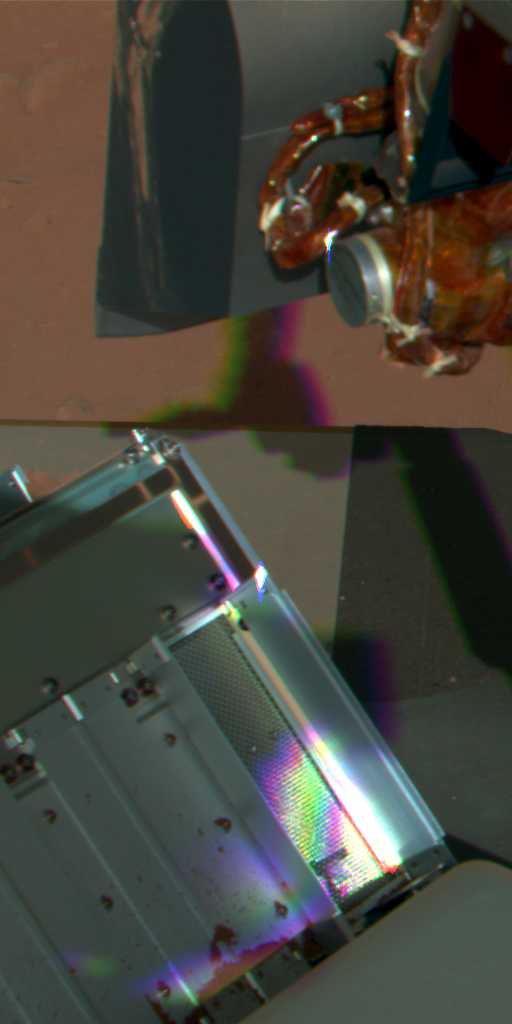

After Attempted Sample Delivery on Sol 60, False Color

This view from the Surface Stereo Imager on NASA’s Phoenix Mars Lander on the mission’s 60th Martian day, or sol, (July 26, 2008) was taken after the lander’s scoop sprinkled a soil sample over Thermal and Evolved-Gas Analyzer (TEGA).

The upper part of the picture shows the robotic arm scoop parked open-face down above the TEGA after delivery. The TEGA doors farthest to the right were open to receive the sample into one of TEGA’s eight ovens. Not enough material reached the oven to allow an analysis to begin. Some of the soil sample can be seen at the bottom of the adjacent pair of doors.

This view is presented in false color, which makes the reddish color of the soil-sample material easy to see.

The Phoenix Mission is led by the University of Arizona, Tucson, on behalf of NASA. Project management of the mission is by NASA’s Jet Propulsion Laboratory, Pasadena, Calif. Spacecraft development is by Lockheed Martin Space Systems, Denver.

Photojournal Note: As planned, the Phoenix lander, which landed May 25, 2008 23:53 UTC, ended communications in November 2008, about six months after landing, when its solar panels ceased operating in the dark Martian winter.

Credit: NASA/JPL-Caltech/University of Arizona/Texas A&M University